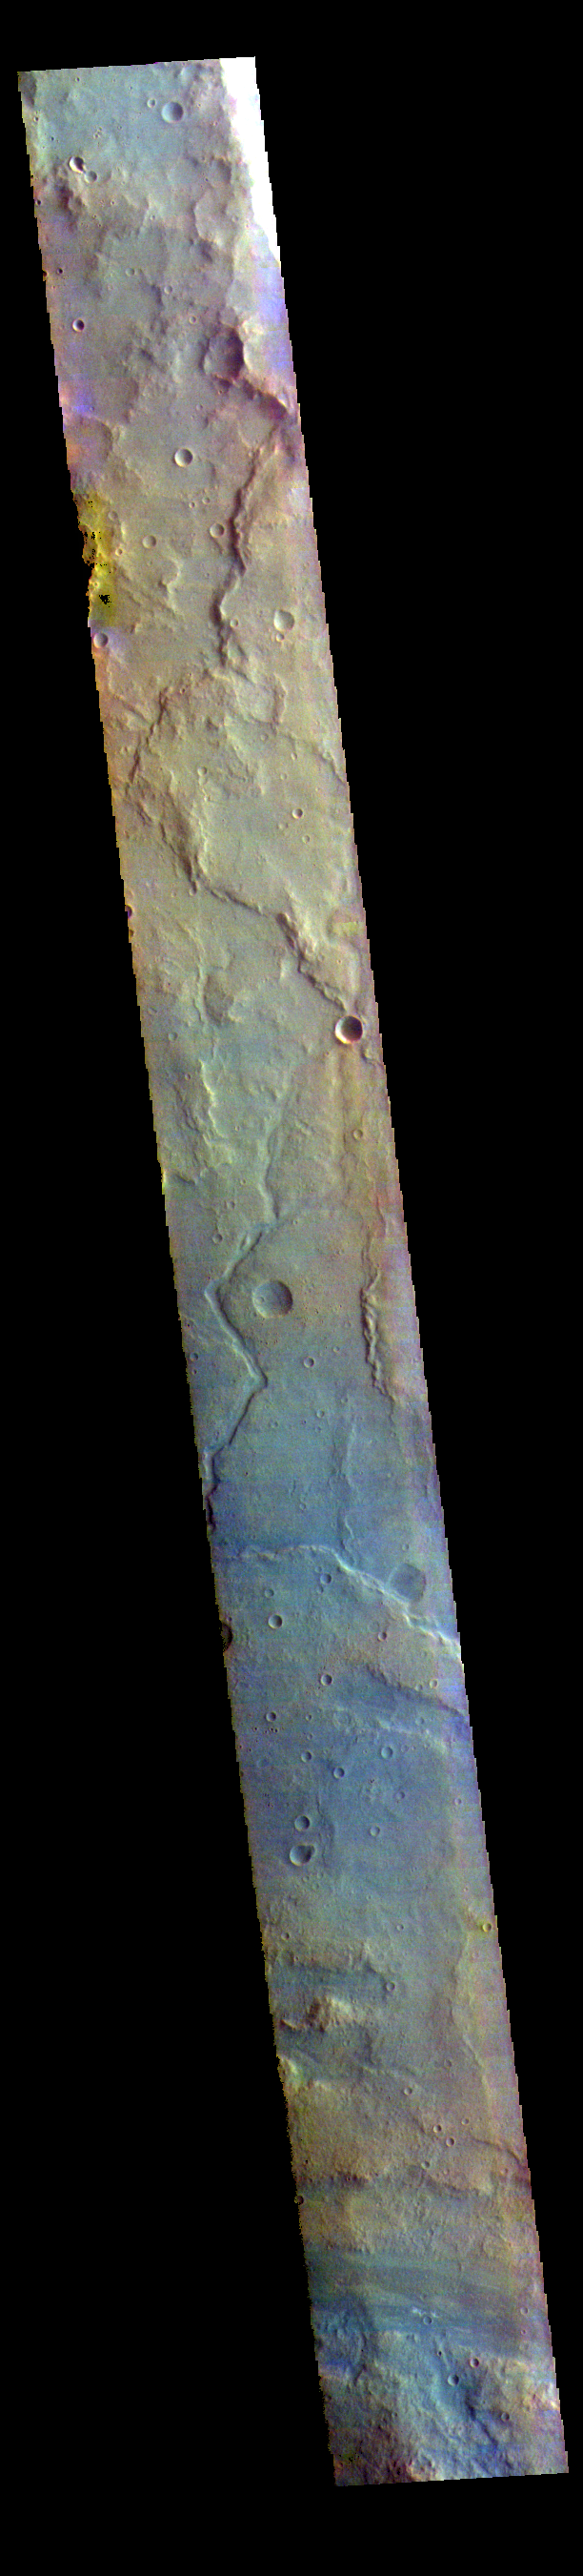

Margaritifer Terra – False Color

The THEMIS VIS camera contains 5 filters. The data from different filters can be combined in multiple ways to create a false color image. These false color images may reveal subtle variations of the surface not easily identified in a single band image. Today’s false color image shows part of Margaritifer Terra.

Credit: NASA/JPL-Caltech/ASU